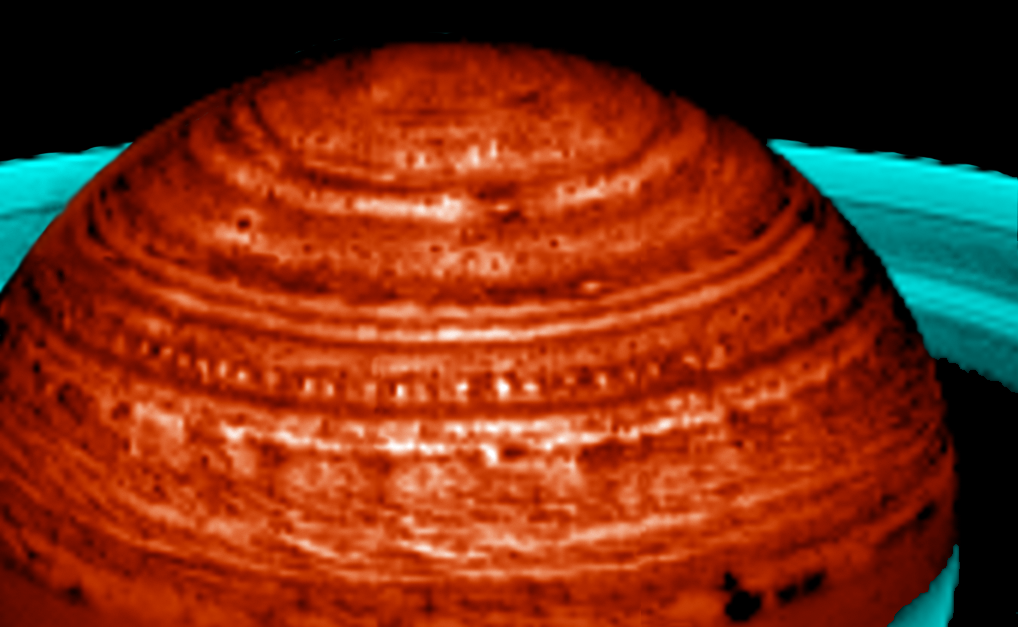

String of Pearls

Black and White Image

In this image, Saturn’s fascinating meteorology manifests itself in a “string of pearls” formation, spanning over 60,000 kilometers (37,000 miles).

Seen in new images acquired by Cassini’s visual and infrared mapping spectrometer and lit from below by Saturn’s internal thermal glow, the bright “pearls” are actually clearings in Saturn’s deep cloud system. More than two dozen occur at 40 degrees north latitude. Each clearing follows another at a regular spacing of some 3.5 degrees in longitude.

This is the first time such a regular and extensive train of cloud-clearings has been observed. The regularity indicates that they may be a manifestation of a large planetary wave. Scientists plan to take more observations of this phenomenon over the next few years to try to understand Saturn’s deep circulation systems and meteorology. This image was taken on April 27, 2006.

The Cassini-Huygens mission is a cooperative project of NASA, the European Space Agency and the Italian Space Agency. The Jet Propulsion Laboratory, a division of the California Institute of Technology in Pasadena, manages the mission for NASA’s Science Mission Directorate, Washington, D.C. The visual and infrared mapping spectrometer team is based at the University of Arizona where this image was produced.

Credit: NASA/JPL/University of Arizona